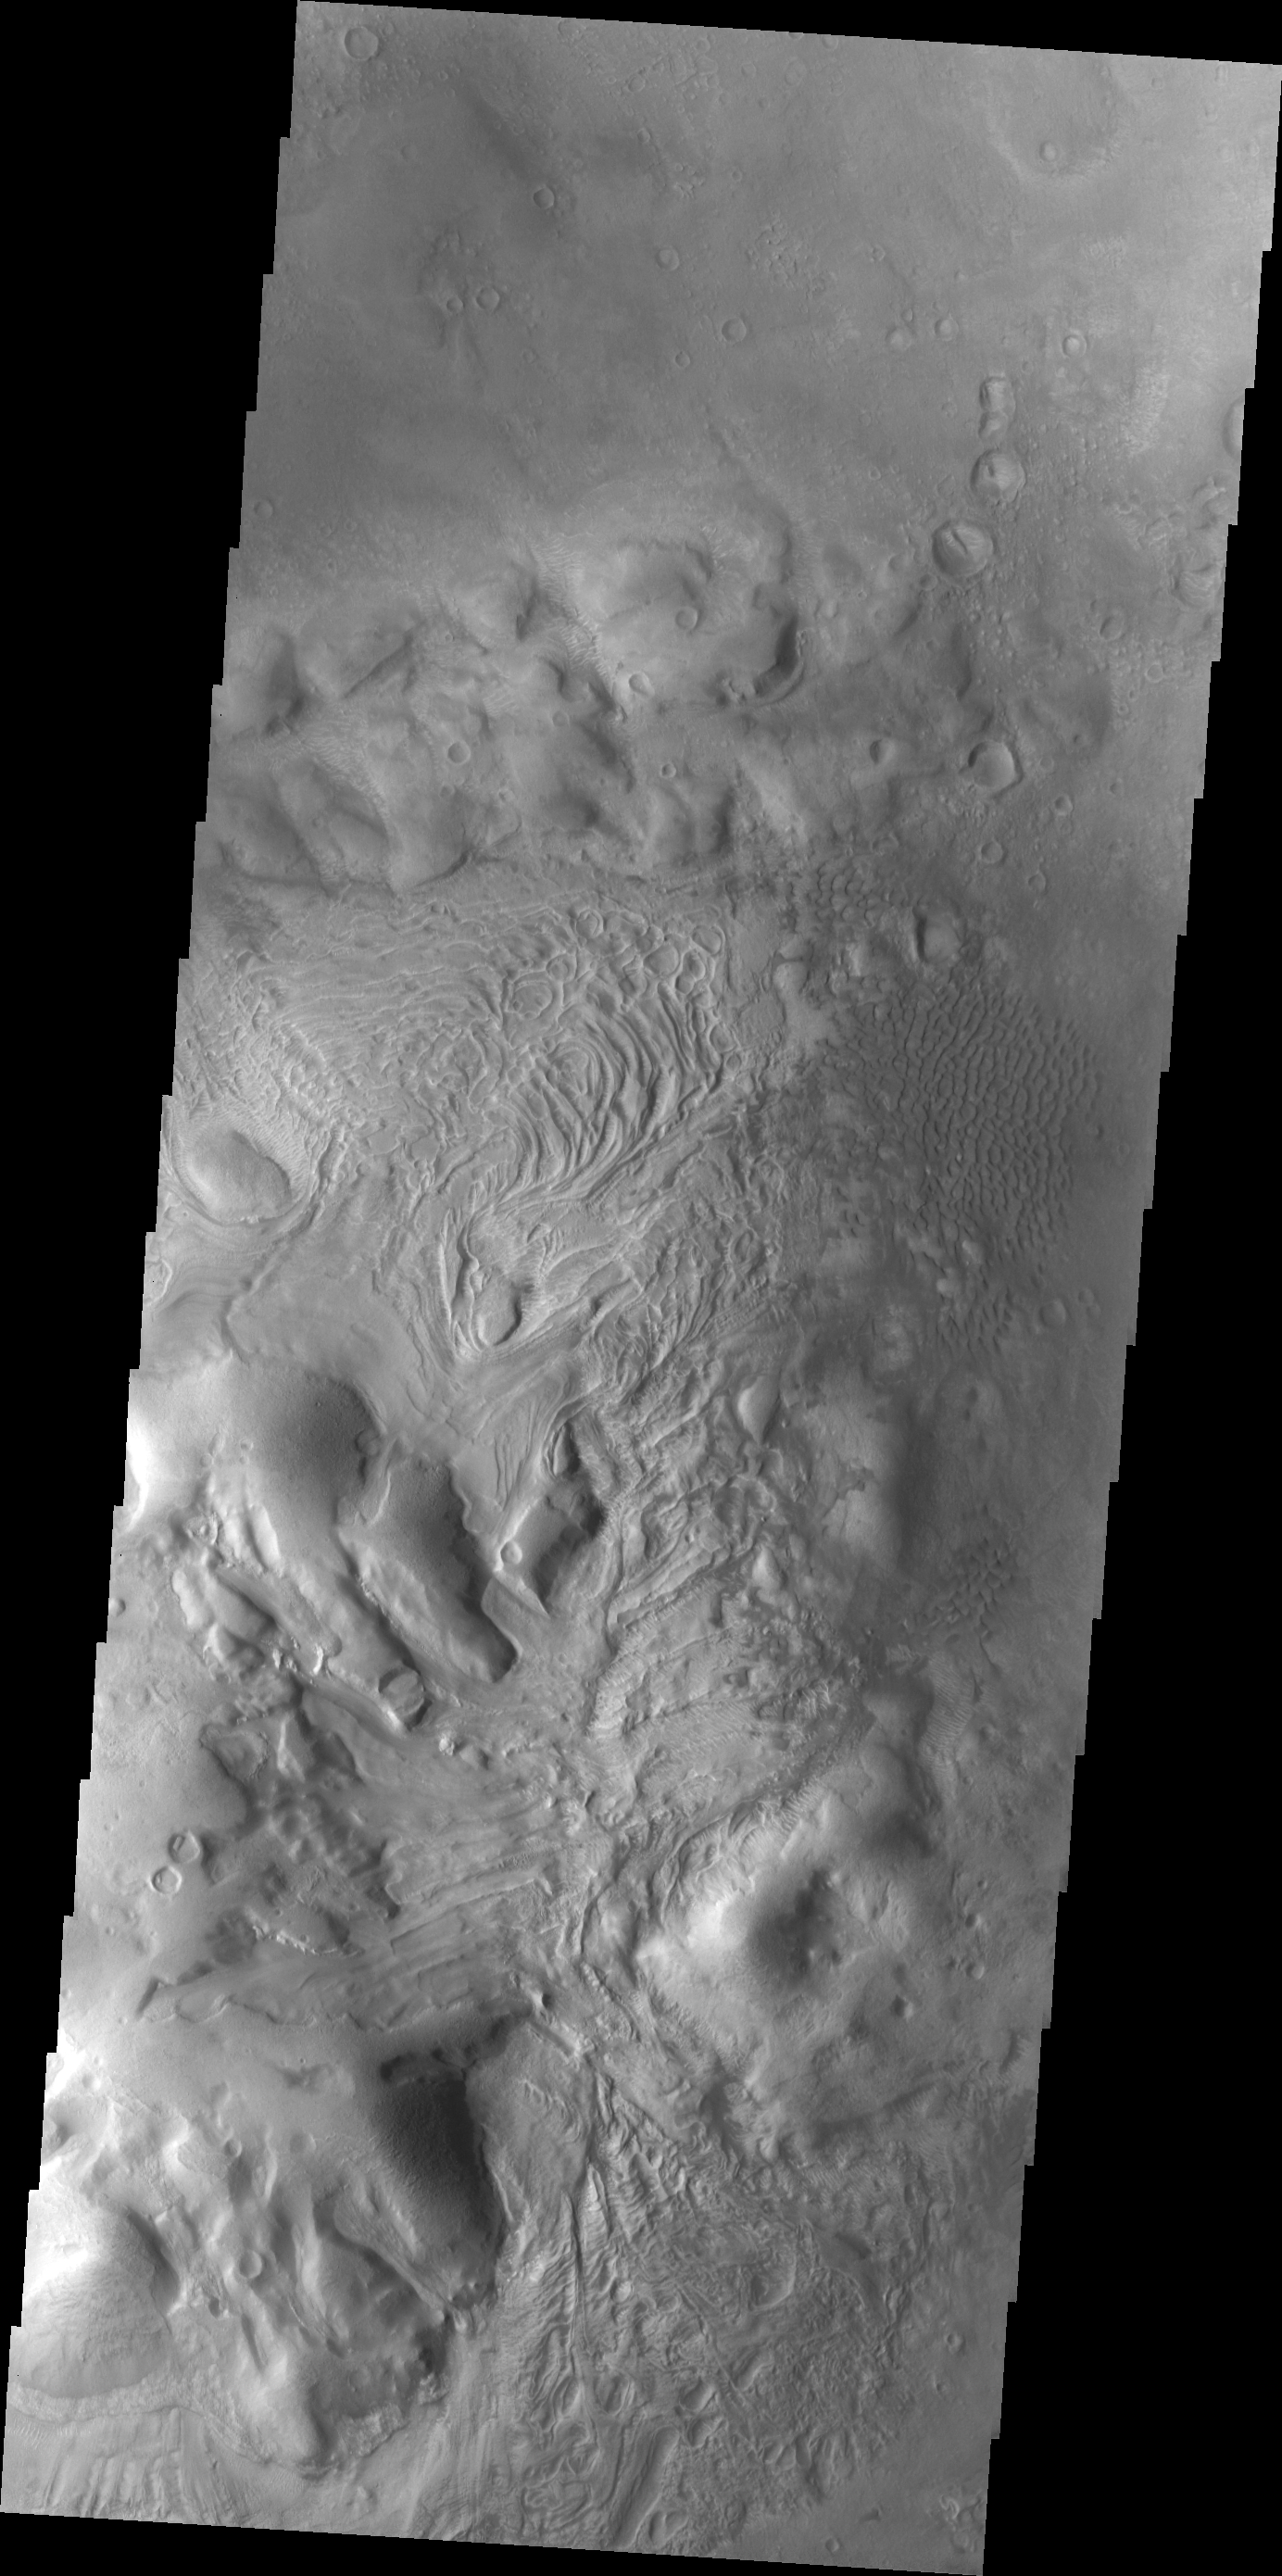

Investigating Mars: Moreux Crater

This image of Moreux Crater is dominated by the central peak. There are sand dunes on the right side of the image. The part of the peak with a pitted surface texture and curvilinear ridges has been interpreted to be created by glacial flows. Moreux Crater is located in northern Arabia Terra and has a diameter of 138 kilometers.

The Odyssey spacecraft has spent over 15 years in orbit around Mars, circling the planet more than 69000 times. It holds the record for longest working spacecraft at Mars. THEMIS, the IR/VIS camera system, has collected data for the entire mission and provides images covering all seasons and lighting conditions. Over the years many features of interest have received repeated imaging, building up a suite of images covering the entire feature. From the deepest chasma to the tallest volcano, individual dunes inside craters and dune fields that encircle the north pole, channels carved by water and lava, and a variety of other feature, THEMIS has imaged them all. For the next several months the image of the day will focus on the Tharsis volcanoes, the various chasmata of Valles Marineris, and the major dunes fields. We hope you enjoy these images!

Credit: NASA/JPL-Caltech/ASU